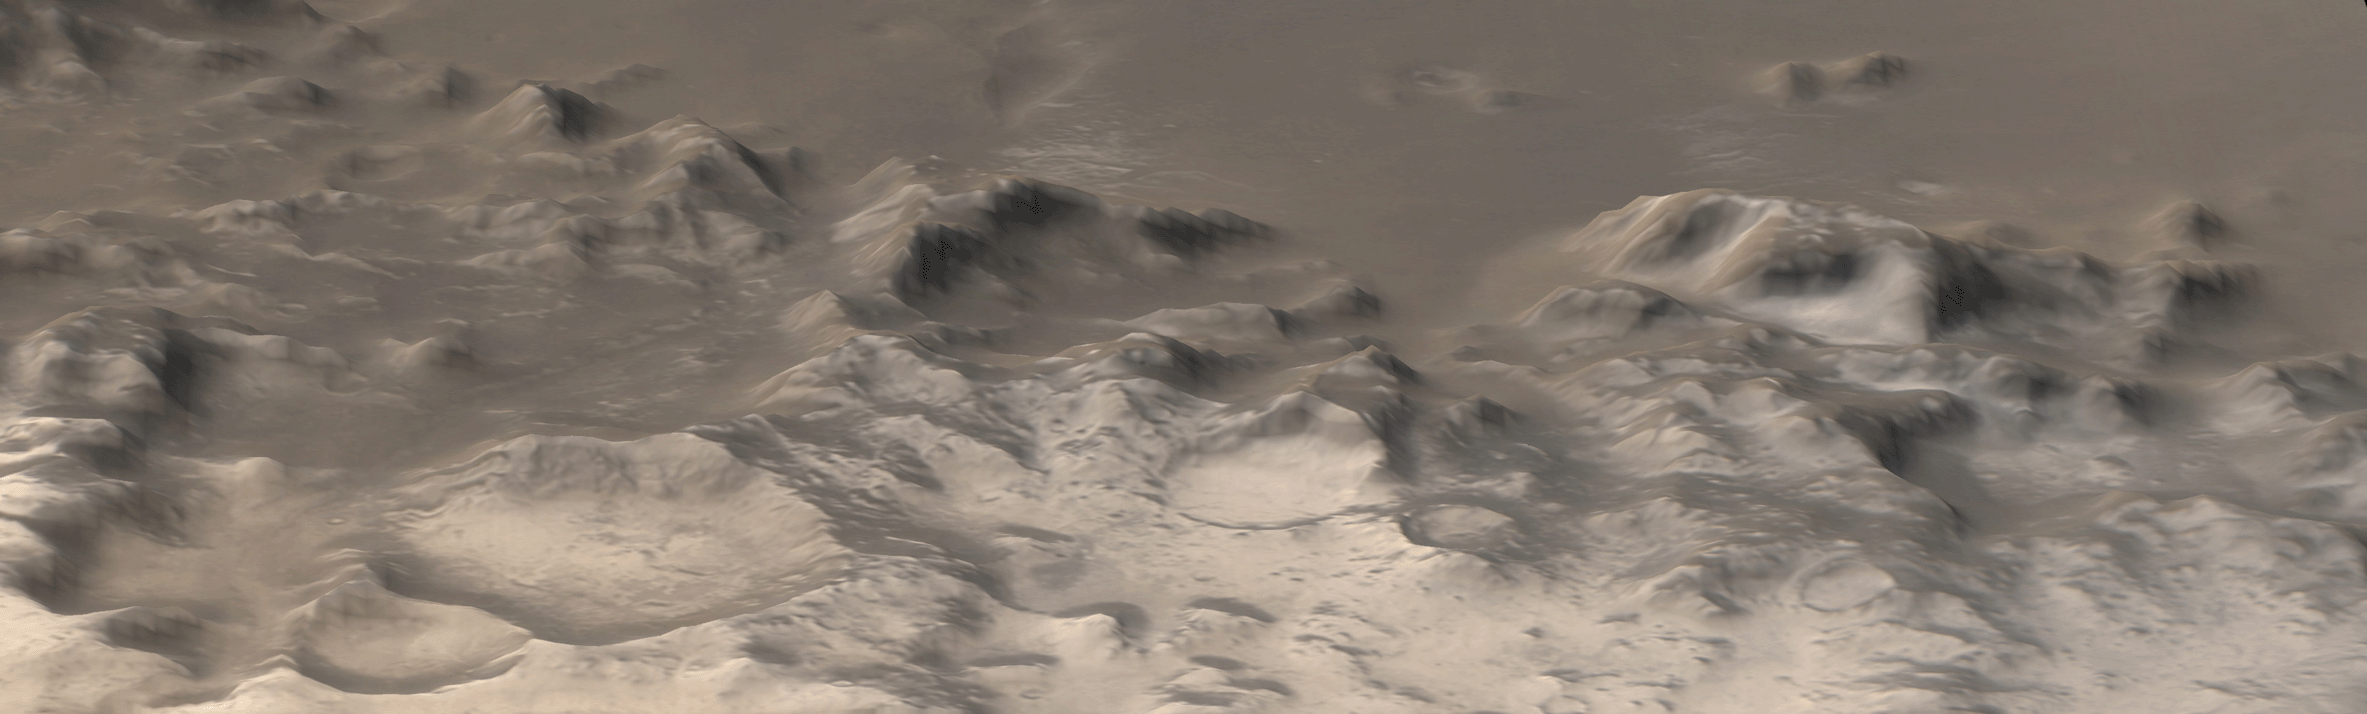

Charitum Montes

10 November 2004
This is a perspective view of the Charitum Montes, the mountain range that bounds southern Argyre Planitia, created by combining red and blue Mars Global Surveyor (MGS) Mars Orbiter Camera (MOC) wide angle images with topography from the MGS Mars Orbiter Laser Altimeter (MOLA). Carbon dioxide frost coats some of the hills, craters, and mountainsides in this southern springtime image. The picture is located near 57°S, 43°W. North is toward the top, south toward the bottom. Sunlight illuminates the scene from the upper left. The area shown is about 355 km (220 miles) wide. A smaller portion of this image was previously released in July 2003 as “Frosty Mountains.”

Credit: NASA/JPL/Malin Space Science Systems